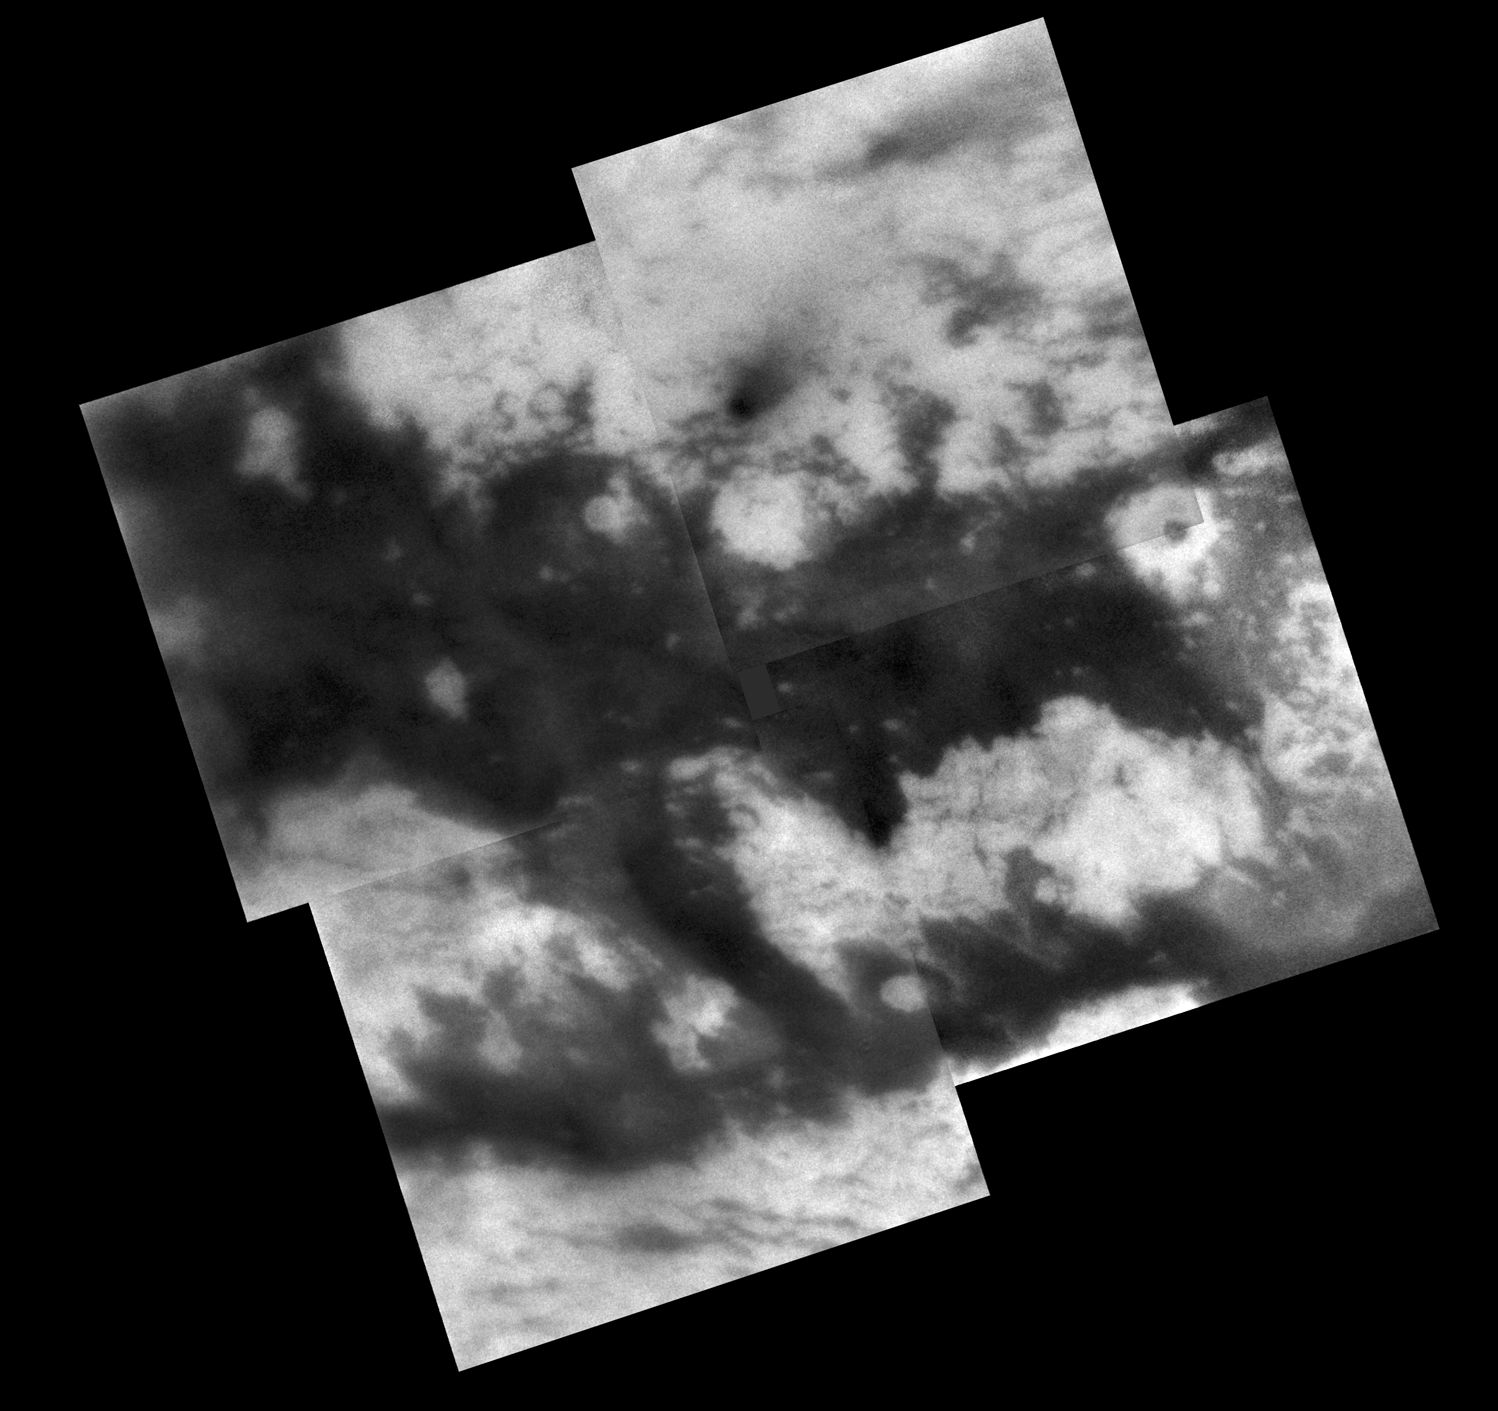

Monitoring “Fensal-Aztlan”

During its Sept. 7, 2005, flyby of Titan, Cassini acquired images of territory on the moon’s Saturn-facing hemisphere that were assembled to create this mosaic.

Once known only as “the H” because the region looks something like the letter on its side, features in this region now possess provisional names assigned by the International Astronomical Union (see: http://planetarynames.wr.usgs.gov/). The northern branch of the H is now called “Fensal,” while the southern branch is known as “Aztlan.”

Fensal is littered with small “islands” ranging in size from 5 to 40 kilometers (3 to 25 miles) across. These landforms currently are thought to be water ice upland areas, surrounded by shallower terrain that is filled-in with dark particulate material from the atmosphere. A few larger islands are also seen, like Bazaruto Facula (near right, containing a dark crater), and several islands in western Fensal. When viewed in images of Shangri-La (on the other side of Titan), island-like landforms of this size tend to occur in clusters with apparent preferred orientations. The small islands in Fensal appear much more scattered (and most appear roughly circular), although a few islands do have an east-west orientation to their long axis.

Aztlan, on the other hand, appears comparatively devoid of small islands, with three large islands in its western reaches, plus only a few smaller islands. The largest of these islands is called “Sotra Facula” (just right of center in the bottom left mosaic frame), and measures 240 by 120 kilometers (149 to 75 miles) across.

The territory covered by this mosaic is similar to that seen in PIA06222, which is composed of images from Cassini’s March 2005 Titan flyby. However, the gaps between the images in this mosaic are smaller and fewer than in the earlier mosaic.

The mosaic is centered on a region at 7 degrees north latitude, 21 degrees west longitude on Titan.

These Cassini spacecraft narrow-angle camera images were taken using a filter sensitive to wavelengths of infrared light centered at 938 nanometers. They were acquired at distances ranging from approximately 200,600 to 191,800 kilometers (124,600 to 119,200 miles) from Titan. Resolution in the images is about 2 kilometers (1.2 miles) per pixel. Each image has been strongly enhanced to improve the visibility of surface features.The Cassini-Huygens mission is a cooperative project of NASA, the European Space Agency and the Italian Space Agency. The Jet Propulsion Laboratory, a division of the California Institute of Technology in Pasadena, manages the mission for NASA’s Science Mission Directorate, Washington, D.C. The Cassini orbiter and its two onboard cameras were designed, developed and assembled at JPL. The imaging operations center is based at the Space Science Institute in Boulder, Colo.

Credit: NASA/JPL/Space Science Institute